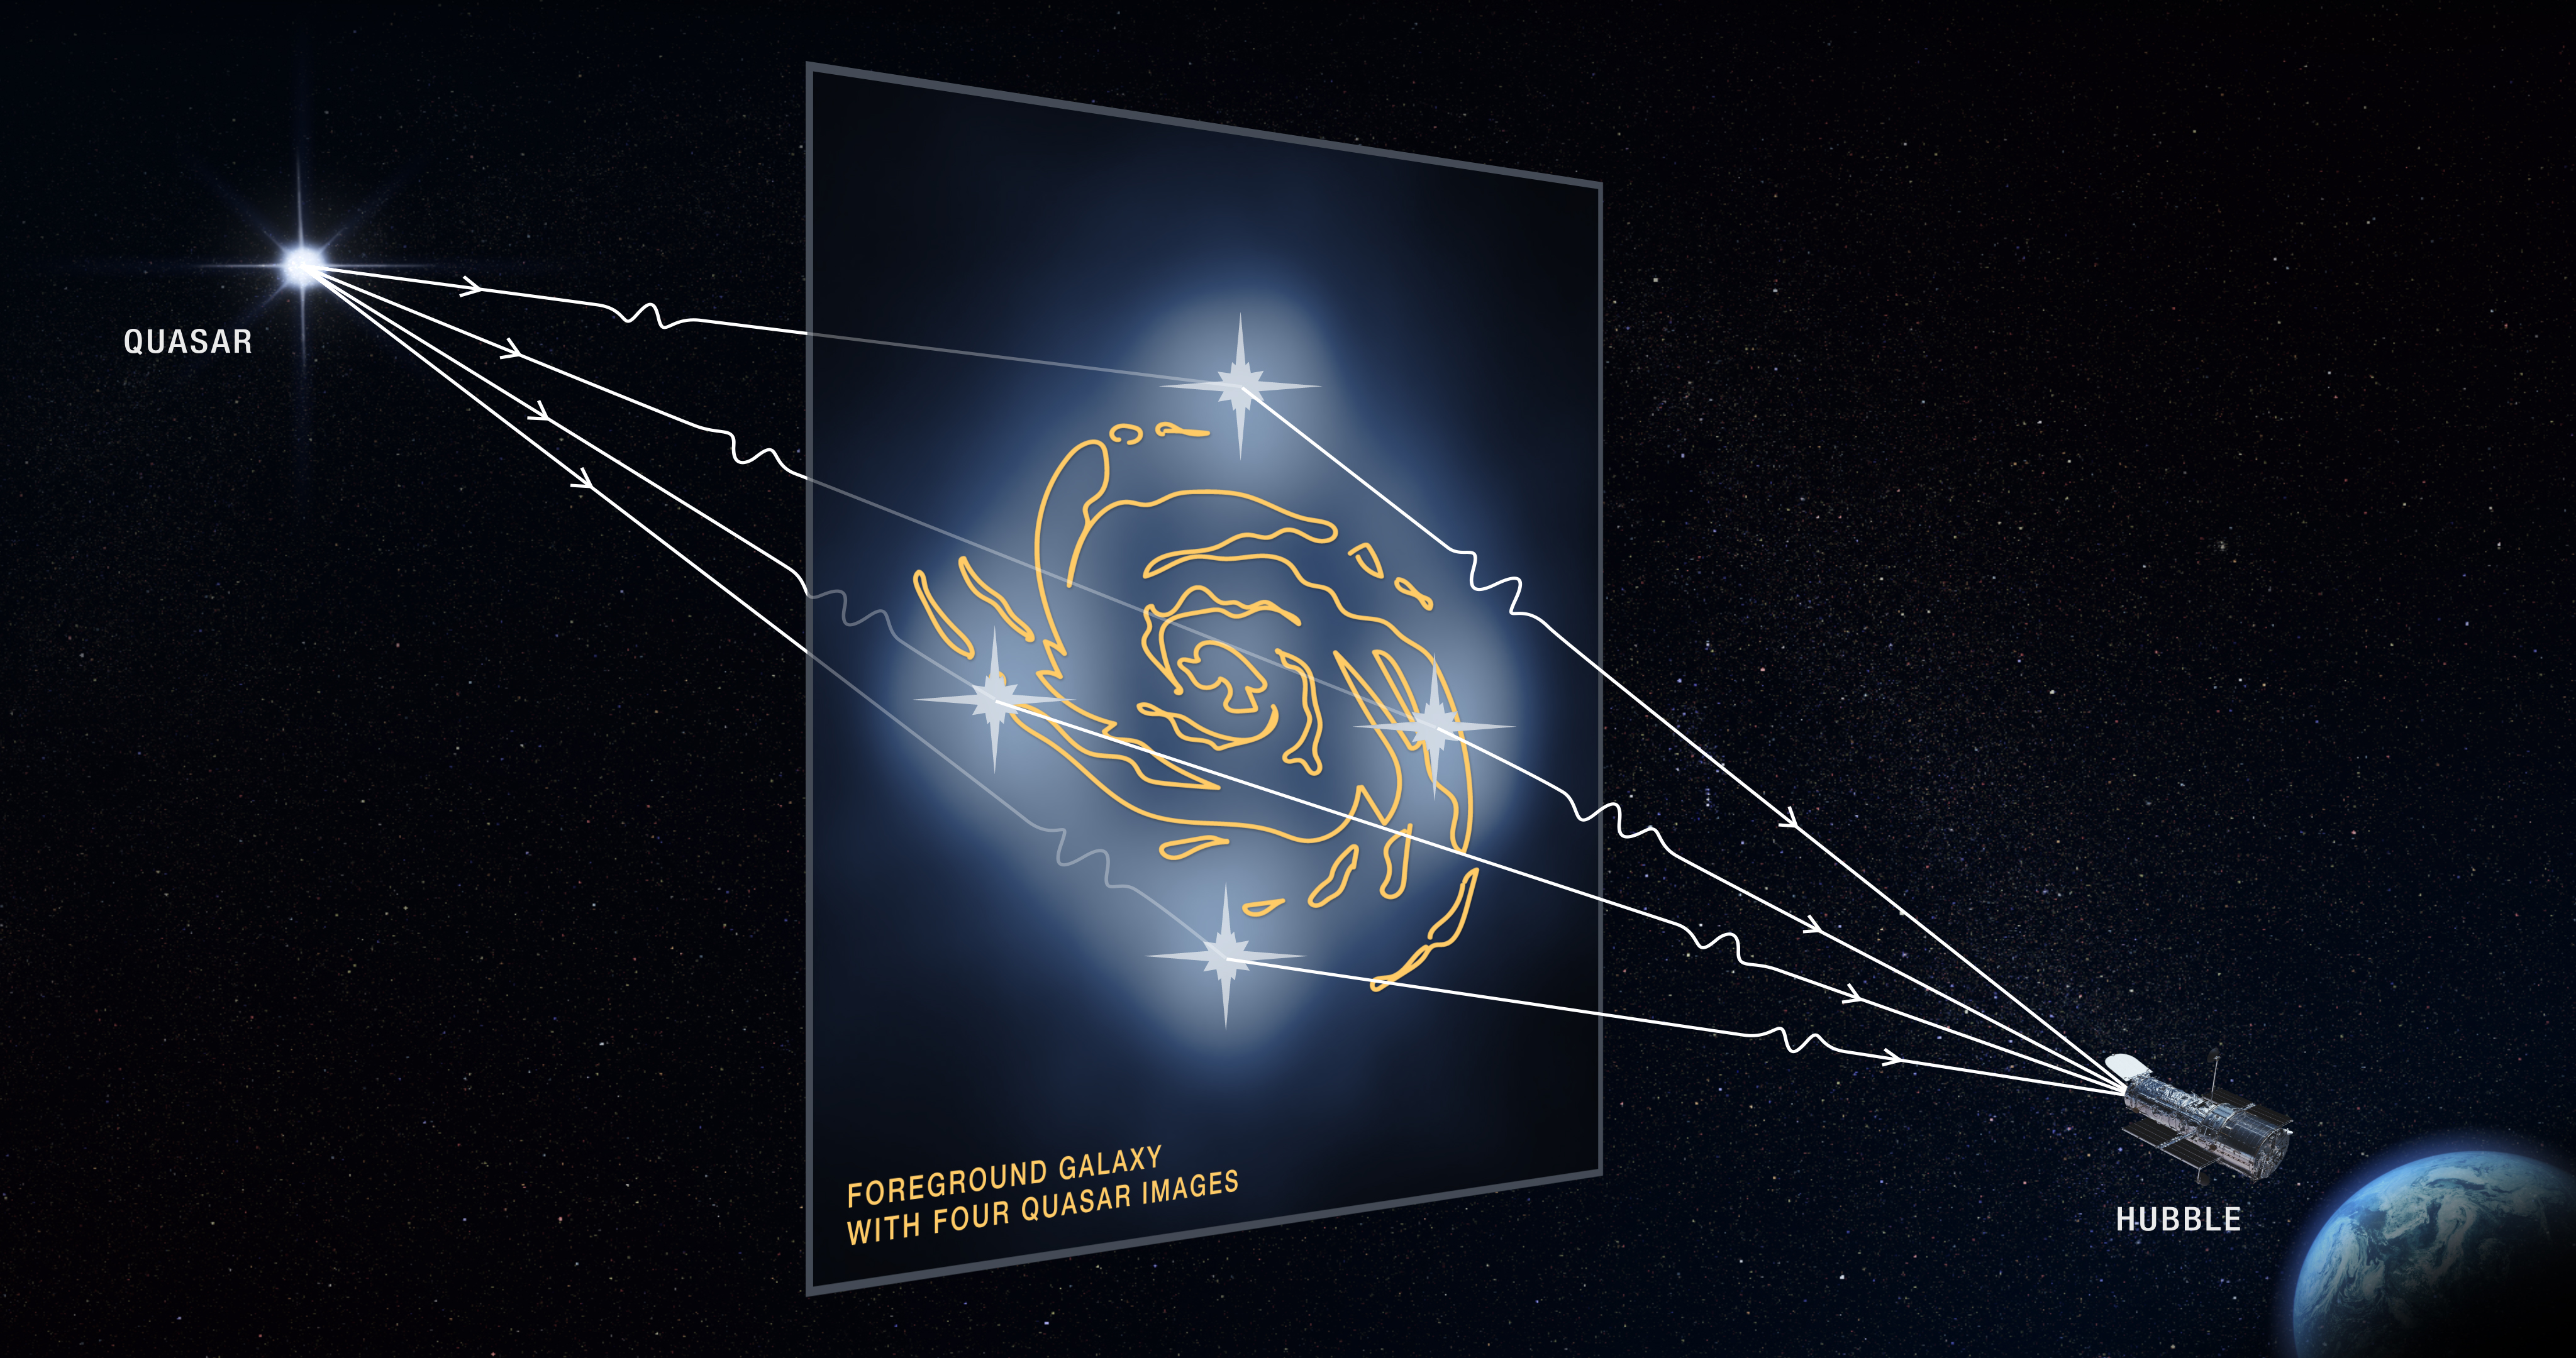

Gravitational Lensing Graphic

This graphic illustrates how a faraway quasar (an extremely bright region in the center of some distant galaxies) is altered by a massive foreground galaxy. The galaxy’s powerful gravity warps and magnifies the quasar’s light, producing four distorted images of the quasar.

Dark matter is an invisible substance that makes up the bulk of the universe’s mass and creates the scaffolding upon which galaxies are built.

Quadruple images of a quasar rare because the background quasar and foreground galaxy require an almost perfect alignment.

Credit: NASA, ESA and D. Player (STScI)